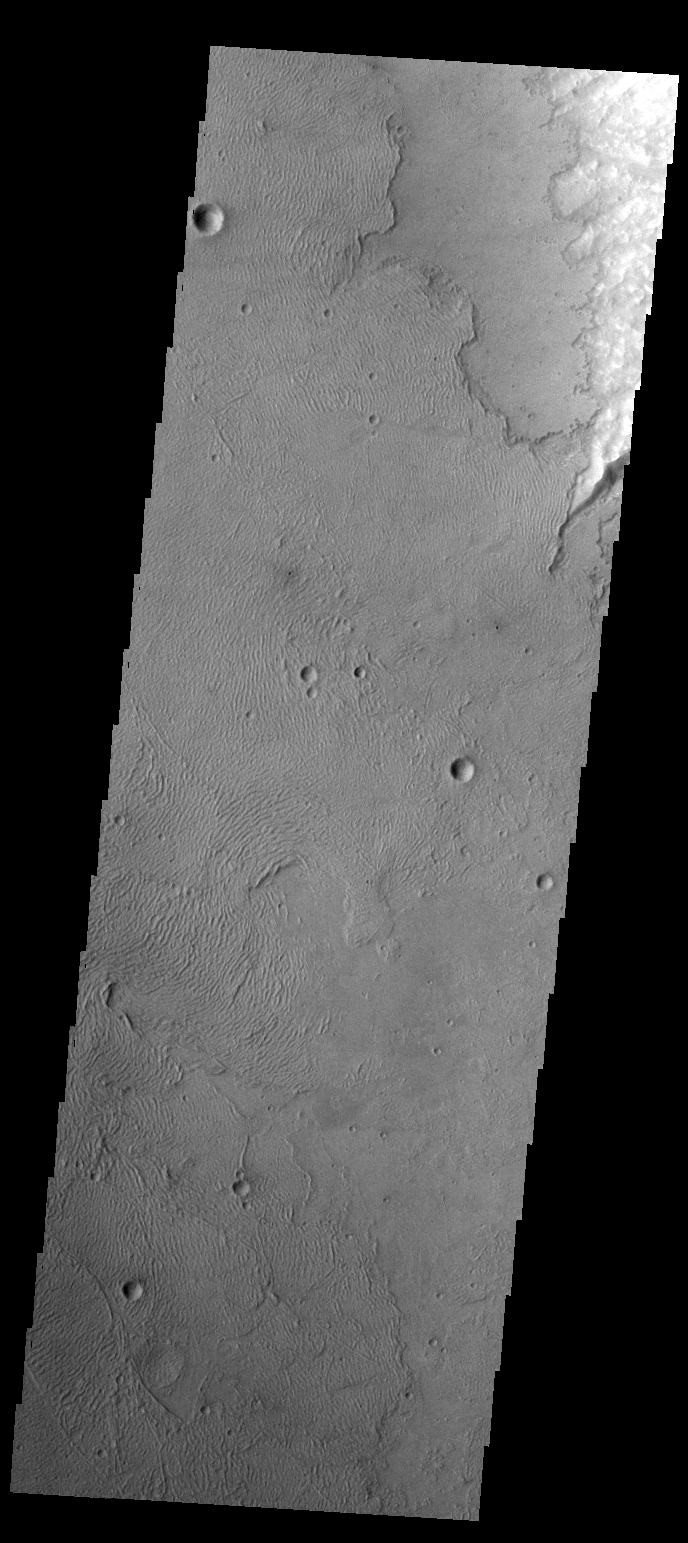

Volcanic Flows

The volcanic flows in this image are at the far southwestern margin of Daedalia Planum. Notice the different appearance of this dunes compared to yesterday’s image.

Credit: NASA/JPL-Caltech/ASU